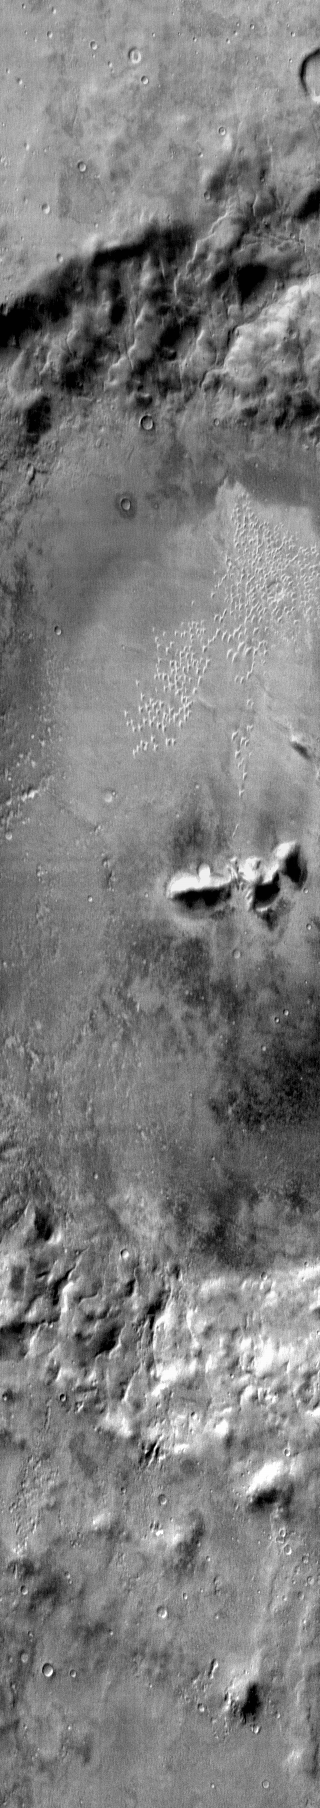

Arkhangelsky Crater

This daytime IR image shows the central part of Arkhangelsky Crater, including the individual dunes on the crater floor.

Image information: IR instrument. Latitude -41.2N, Longitude 335.0E. 122 meter/pixel resolution.

Please see the THEMIS Data Citation Note for details on crediting THEMIS images.

Note: this THEMIS visual image has not been radiometrically nor geometrically calibrated for this preliminary release. An empirical correction has been performed to remove instrumental effects. A linear shift has been applied in the cross-track and down-track direction to approximate spacecraft and planetary motion. Fully calibrated and geometrically projected images will be released through the Planetary Data System in accordance with Project policies at a later time.

NASA’s Jet Propulsion Laboratory manages the 2001 Mars Odyssey mission for NASA’s Office of Space Science, Washington, D.C. The Thermal Emission Imaging System (THEMIS) was developed by Arizona State University, Tempe, in collaboration with Raytheon Santa Barbara Remote Sensing. The THEMIS investigation is led by Dr. Philip Christensen at Arizona State University. Lockheed Martin Astronautics, Denver, is the prime contractor for the Odyssey project, and developed and built the orbiter. Mission operations are conducted jointly from Lockheed Martin and from JPL, a division of the California Institute of Technology in Pasadena.

Credit: NASA/JPL/ASU